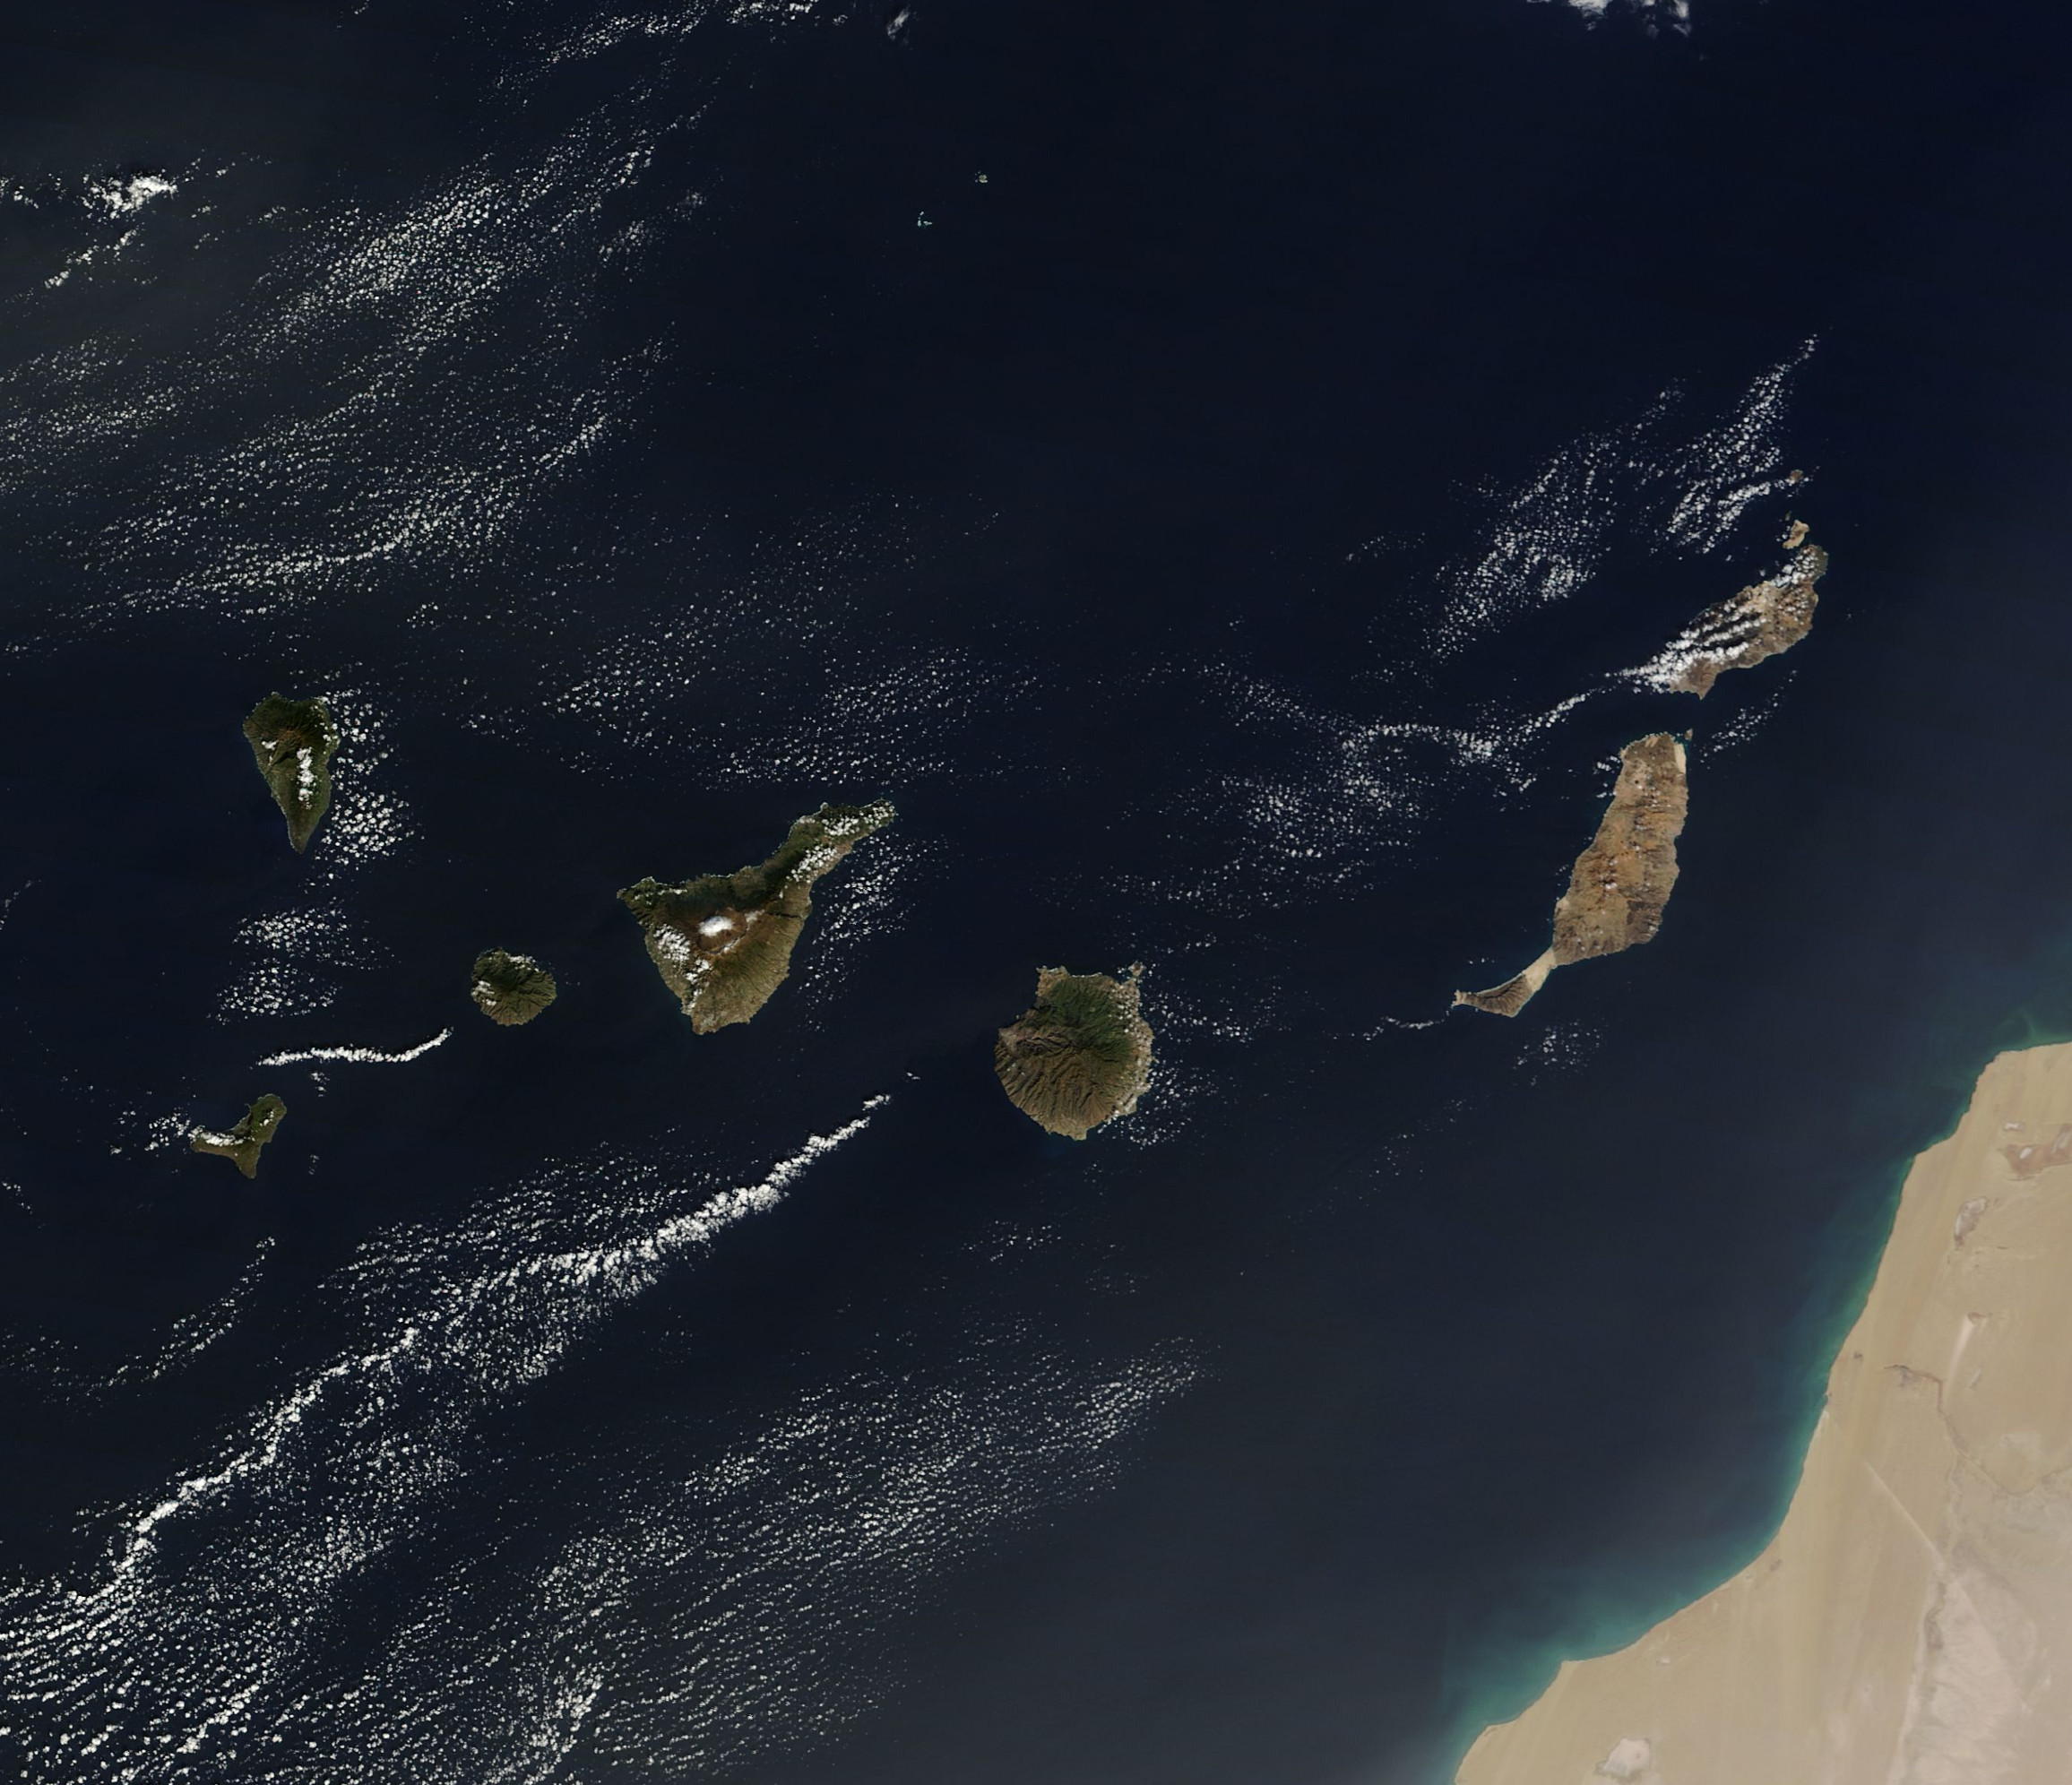

Canary Islands

On December 10, 2013 the Moderate Resolution Imaging Spectroradiometer (MODIS) aboard NASA’s Terra satellite flew across the central Atlantic Ocean and captured a true-color image of the Canary Islands. Lying off of the coast of Western Sahara and Morocco, the islands were created by successive submarine volcanic eruptions which raised the ocean floor vertically until some of land rose above sea level. The oldest islands lie in the east and the youngest in the west. From east to west, the major islands seen in this image are: Lanzarote, Fuerteventura, Gran Canaria, Tenerife, La Gomera, La Palmera and El Hierro. While the creation of the islands began in the Late Cretaceous Period (70 – 80 million years ago), active volcanic activity continues. In 2011, a spectacular submarine eruption occurred just off the shore of El Hierro. The volcano became quiet again, but very recently increasing earthquakes and changing height of El Hierro suggested the volcano may again be entering an active eruptive phase. On December 27 the island’s volcano monitoring agency had raised the volcanic eruption risk for El Hierro to “yellow” – a code that means increasing activity but no eruption imminent. That afternoon a magnitude 5.1 earthquake struck offshore at El Hierro. The epicenter was 9 miles (15 km) deep, and it was one of the largest quakes ever recorded at the island.

Credit: NASA/GSFC/Jeff Schmaltz/MODIS Land Rapid Response Team